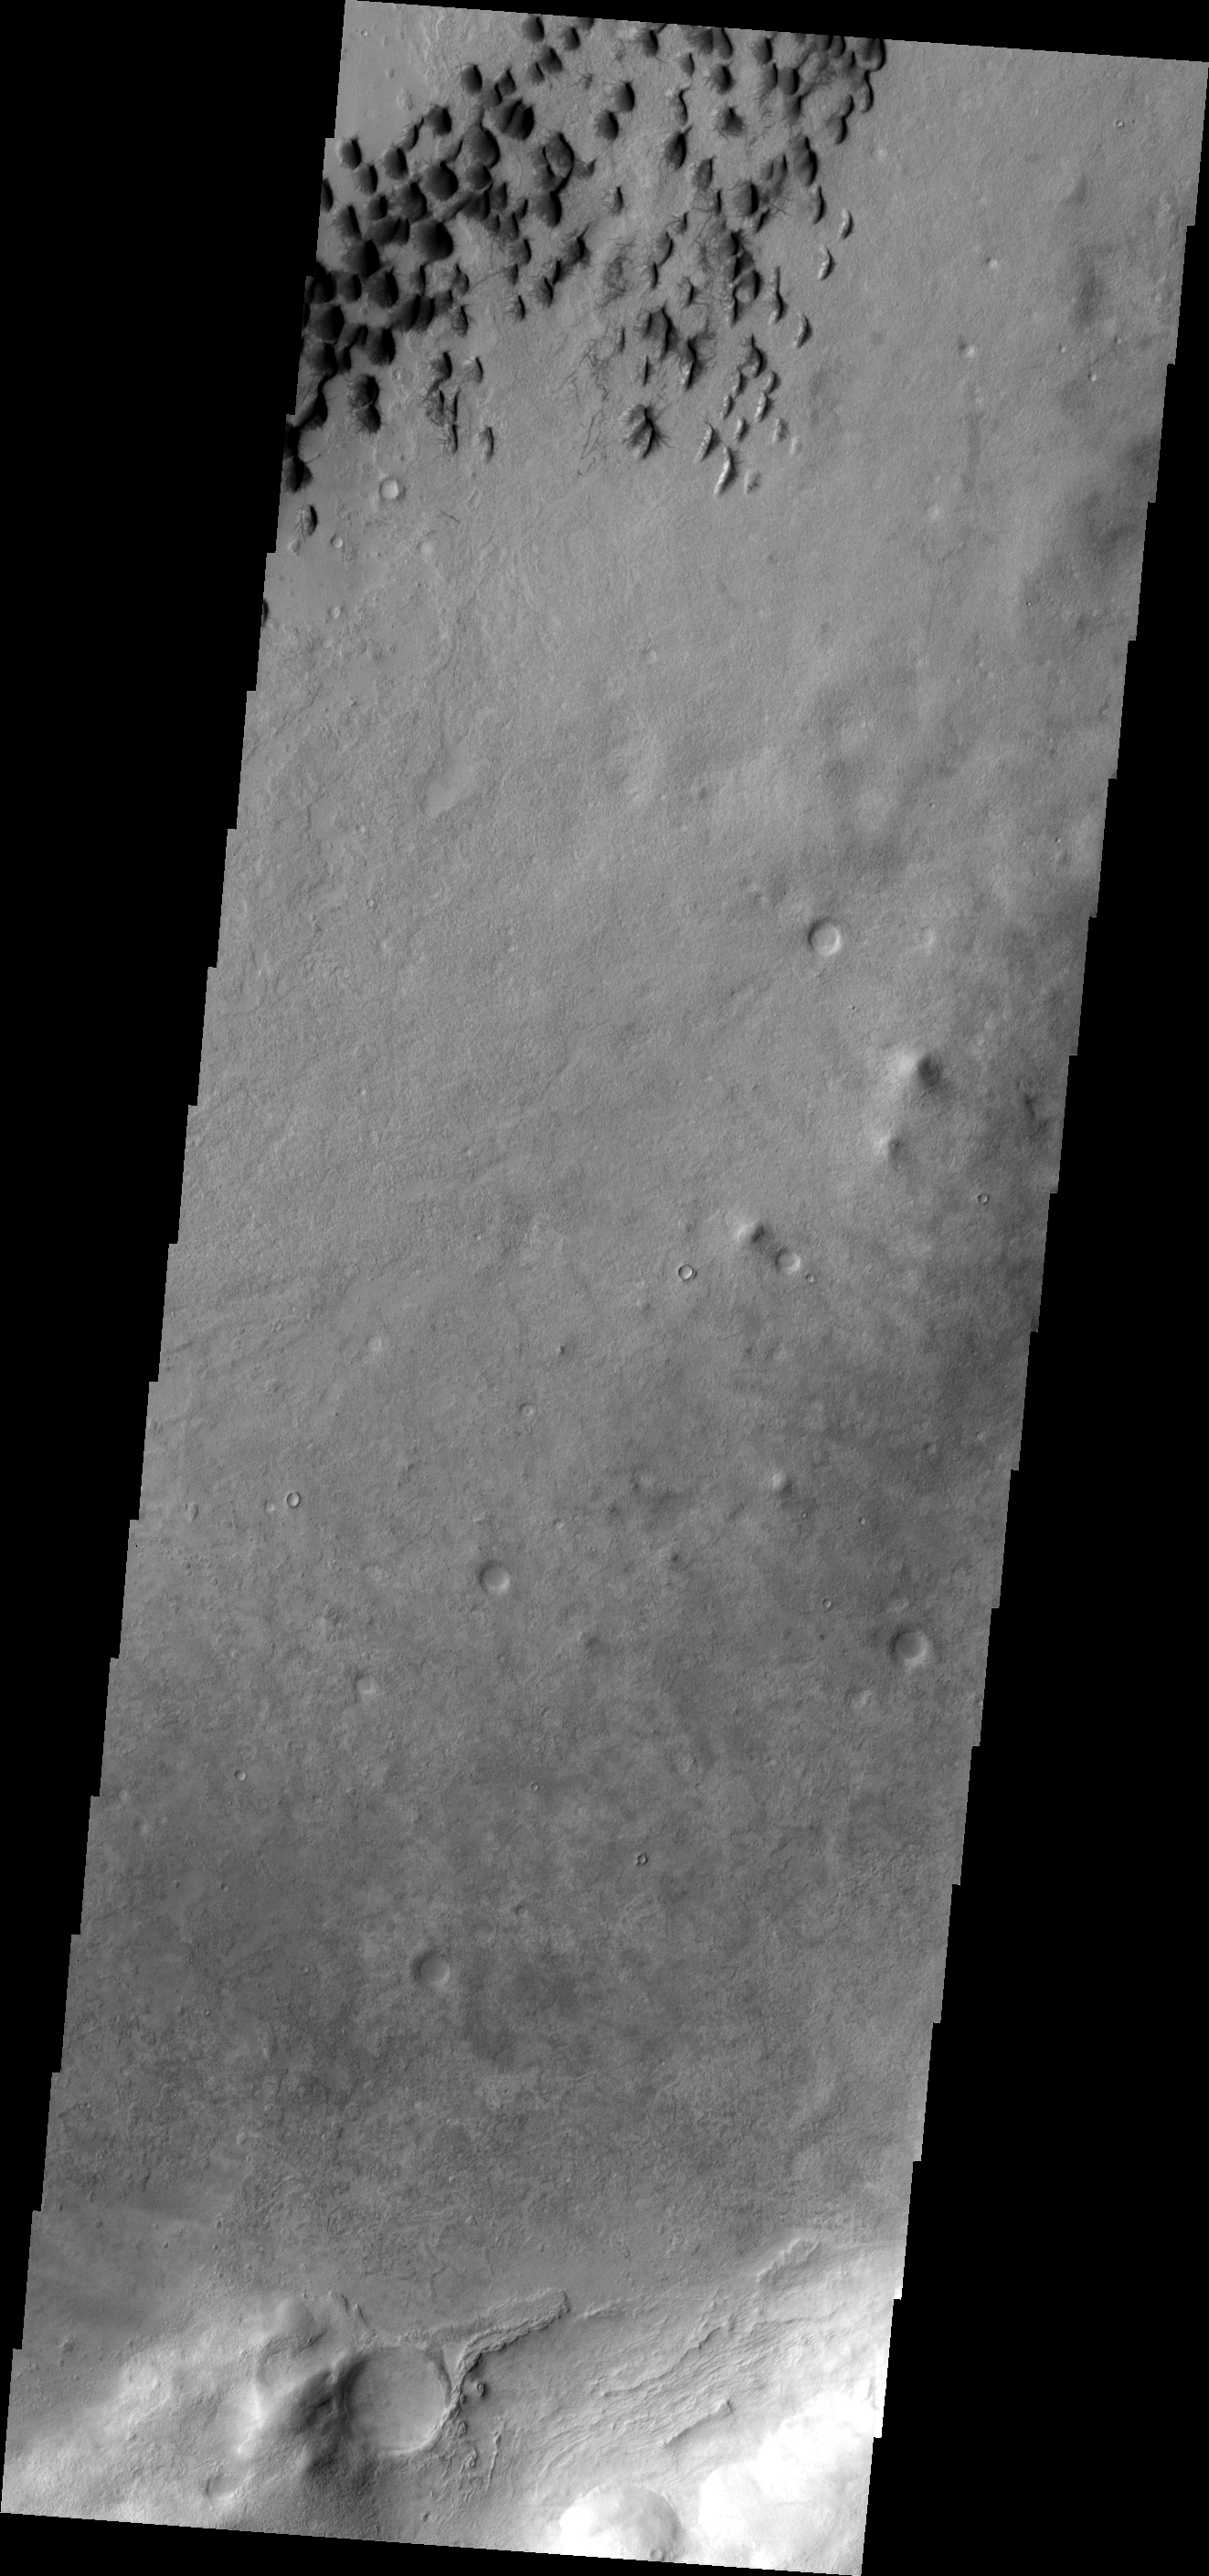

Wirtz Crater

These small, dark dunes and dust devil tracks are located on the floor of Wirtz Crater.

Image information: VIS instrument. Latitude -48.6N, Longitude 334.8E. 17 meter/pixel resolution.

Please see the THEMIS Data Citation Note for details on crediting THEMIS images.

Note: this THEMIS visual image has not been radiometrically nor geometrically calibrated for this preliminary release. An empirical correction has been performed to remove instrumental effects. A linear shift has been applied in the cross-track and down-track direction to approximate spacecraft and planetary motion. Fully calibrated and geometrically projected images will be released through the Planetary Data System in accordance with Project policies at a later time.

NASA’s Jet Propulsion Laboratory manages the 2001 Mars Odyssey mission for NASA’s Office of Space Science, Washington, D.C. The Thermal Emission Imaging System (THEMIS) was developed by Arizona State University, Tempe, in collaboration with Raytheon Santa Barbara Remote Sensing. The THEMIS investigation is led by Dr. Philip Christensen at Arizona State University. Lockheed Martin Astronautics, Denver, is the prime contractor for the Odyssey project, and developed and built the orbiter. Mission operations are conducted jointly from Lockheed Martin and from JPL, a division of the California Institute of Technology in Pasadena.

Credit: NASA/JPL/ASU